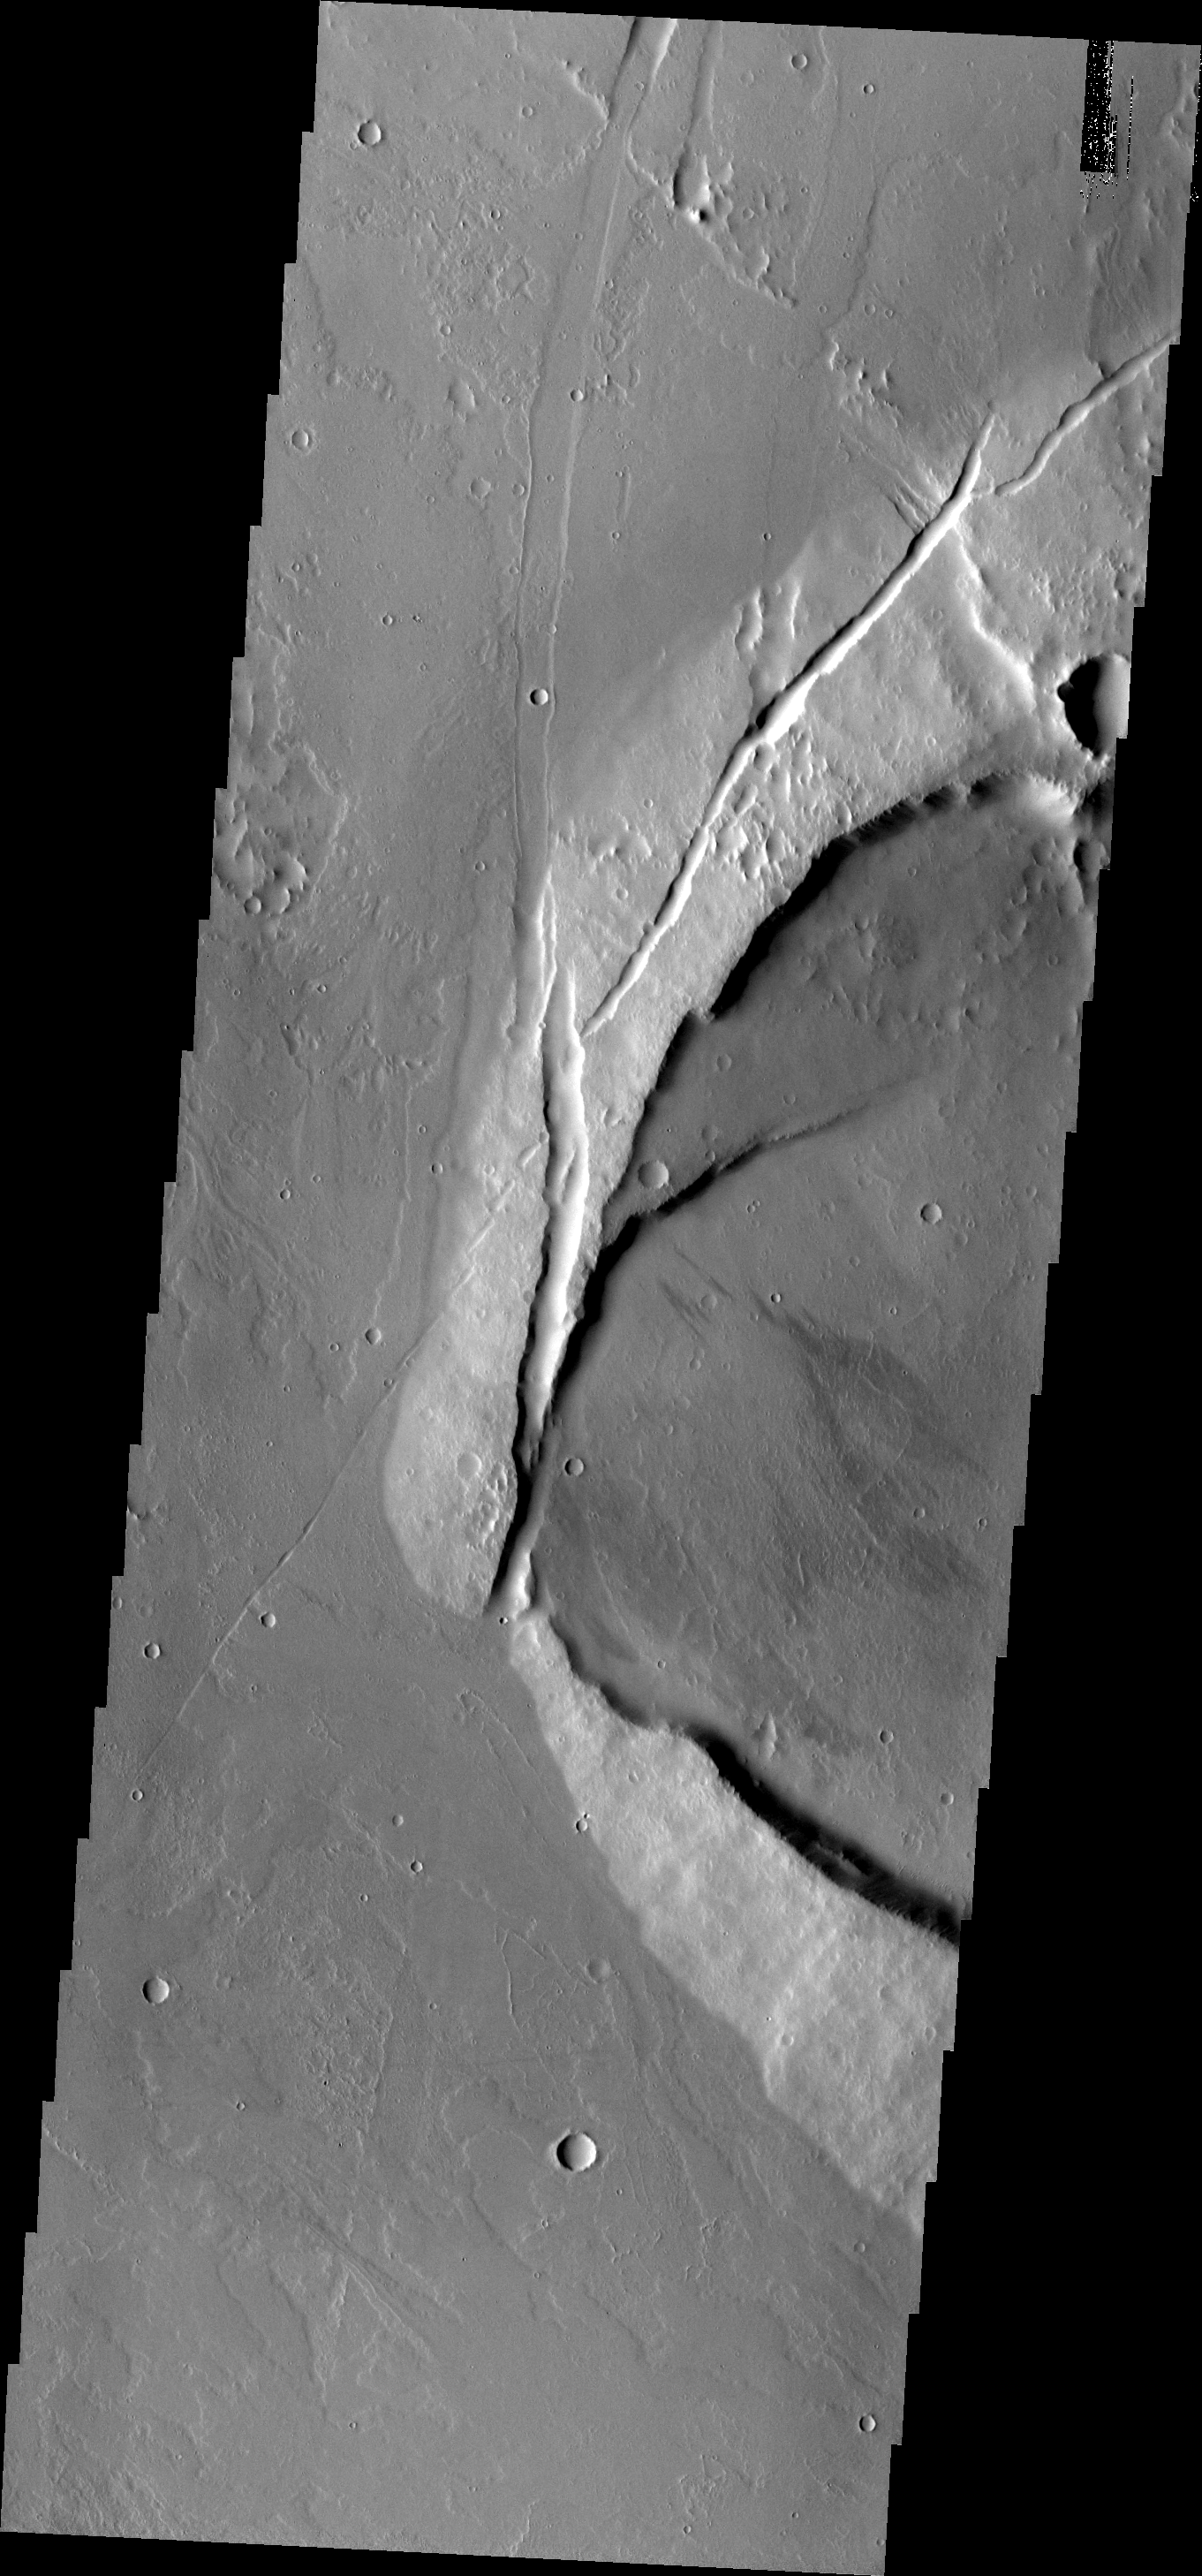

Jovis Tholus

Jovis Tholus is a small volcano in the Tharsis region of Mars. The western part of the volcano has collapsed.

Image information: VIS instrument. Latitude 18.3N, Longitude 242.2E. 18 meter/pixel resolution.

Please see the THEMIS Data Citation Note for details on crediting THEMIS images.

Note: this THEMIS visual image has not been radiometrically nor geometrically calibrated for this preliminary release. An empirical correction has been performed to remove instrumental effects. A linear shift has been applied in the cross-track and down-track direction to approximate spacecraft and planetary motion. Fully calibrated and geometrically projected images will be released through the Planetary Data System in accordance with Project policies at a later time.

NASA’s Jet Propulsion Laboratory manages the 2001 Mars Odyssey mission for NASA’s Office of Space Science, Washington, D.C. The Thermal Emission Imaging System (THEMIS) was developed by Arizona State University, Tempe, in collaboration with Raytheon Santa Barbara Remote Sensing. The THEMIS investigation is led by Dr. Philip Christensen at Arizona State University. Lockheed Martin Astronautics, Denver, is the prime contractor for the Odyssey project, and developed and built the orbiter. Mission operations are conducted jointly from Lockheed Martin and from JPL, a division of the California Institute of Technology in Pasadena.

Credit: NASA/JPL/ASU